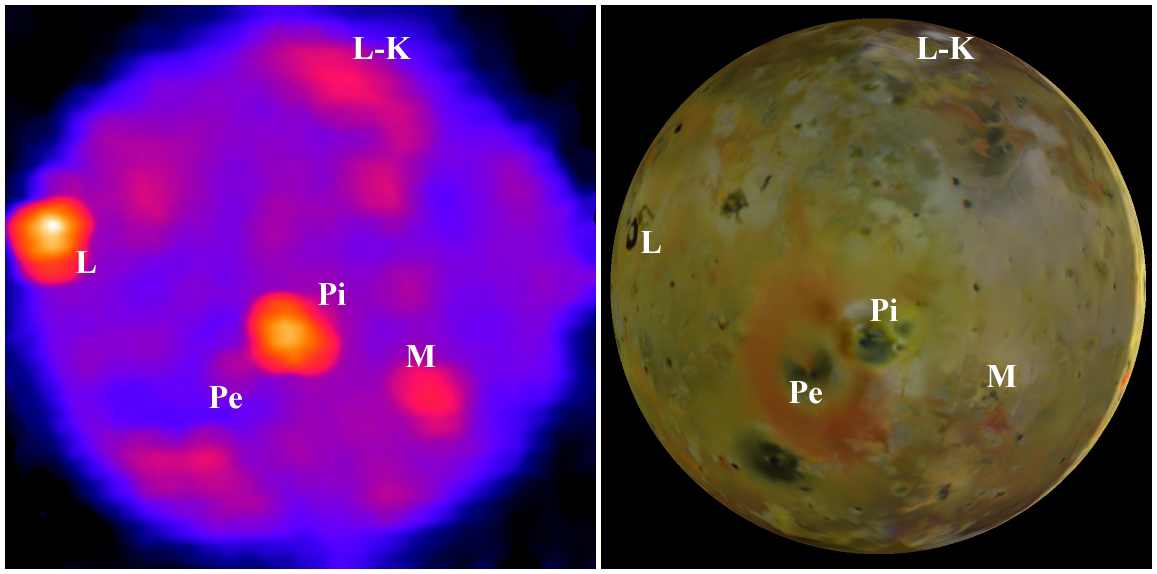

Io’s Nighttime Heat

Powerful volcanoes and the previous day’s sunshine warm the nighttime surface of Jupiter’s moon Io, as seen in this image from NASA’s Galileo spacecraft.

The left-hand frame shows the best view that Galileo has yet provided of Io’s nighttime temperatures. For reference, the right hand frame, based on Galileo camera images, shows the same hemisphere of Io in visible light. The thin bright crescent indicates the only observable portion illuminated by sunlight during the temperature measurements. Several volcanoes are identified on both images: L-K is Lei-Kung Fluctus, L is Loki, Pi is Pillan, M is Marduk, and Pe is Pele.

The temperature map comes from observations by Galileo’s photopolarimeter-radiometer instrument during the spacecraft’s 27th orbit of Jupiter, in February 2000. Blue indicates the coldest temperatures, near 90 degrees Kelvin (minus 297 degrees Fahrenheit), while oranges and yellows indicate the highest temperatures, in excess of 170 K (minus 153 F). Small areas of the volcanoes are far hotter than this, exceeding 1,500 K (2,240 F). However, in this relatively low-resolution view, which shows no features smaller than about 340 kilometers (210 miles) across, radiation from these small, hot regions is mixed with radiation from surrounding colder regions, so the high temperatures are not detected directly. The observation was made without a filter, so it measures the total heat radiation from Io’s night side at all wavelengths.

Much of the heat comes from a few discrete volcanoes. The brightest is Loki, which radiates roughly 15 percent of Io’s total volcanic heat, and would appear much brighter still were it not for severe foreshortening due to its position near the edge of the disk. Second brightest is Pillan, where the heat is radiated by extensive cooling lava flows produced largely by an eruption witnessed by Galileo in June 1997 and later. In contrast, although the volcano Pele spouts Io’s largest plume, which produces the large orange ring seen in the right-hand image, Pele emits very little total heat. This is because Pele’s activity, though vigorous, is confined to a small volcanic crater, where there is no room for large, warm lava flows to radiate heat.

The cooler regions, shown in blues and purples, are dominated by radiation from the surface between the volcanoes, which was warmed by sunlight the previous day and retains some of that heat through the night. Because high-latitude regions receive less sunlight during the day, we would expect them to be cooler at night, but the image shows that temperature varies little with latitude, which is puzzling. Perhaps excess volcanic heat is radiated at the poles, or the polar regions are composed of surface materials that cool off less at night than the materials at lower latitudes. Also, viewing the poles from this angle preferentially presents slopes that were tilted towards the Sun during the day, and thus received more sunlight than the average surface, and this effect might also contribute to the apparent warmth near the poles. The photopolarimeter-radiometer observations of the polar regions on subsequent Io flybys may clear up this mystery.

The Jet Propulsion Laboratory, a division of the California Institute of Technology in Pasadena, manages the Galileo mission for NASA’s Office of Space Science, Washington, D.C.

Credit: NASA/JPL/Lowell Observatory